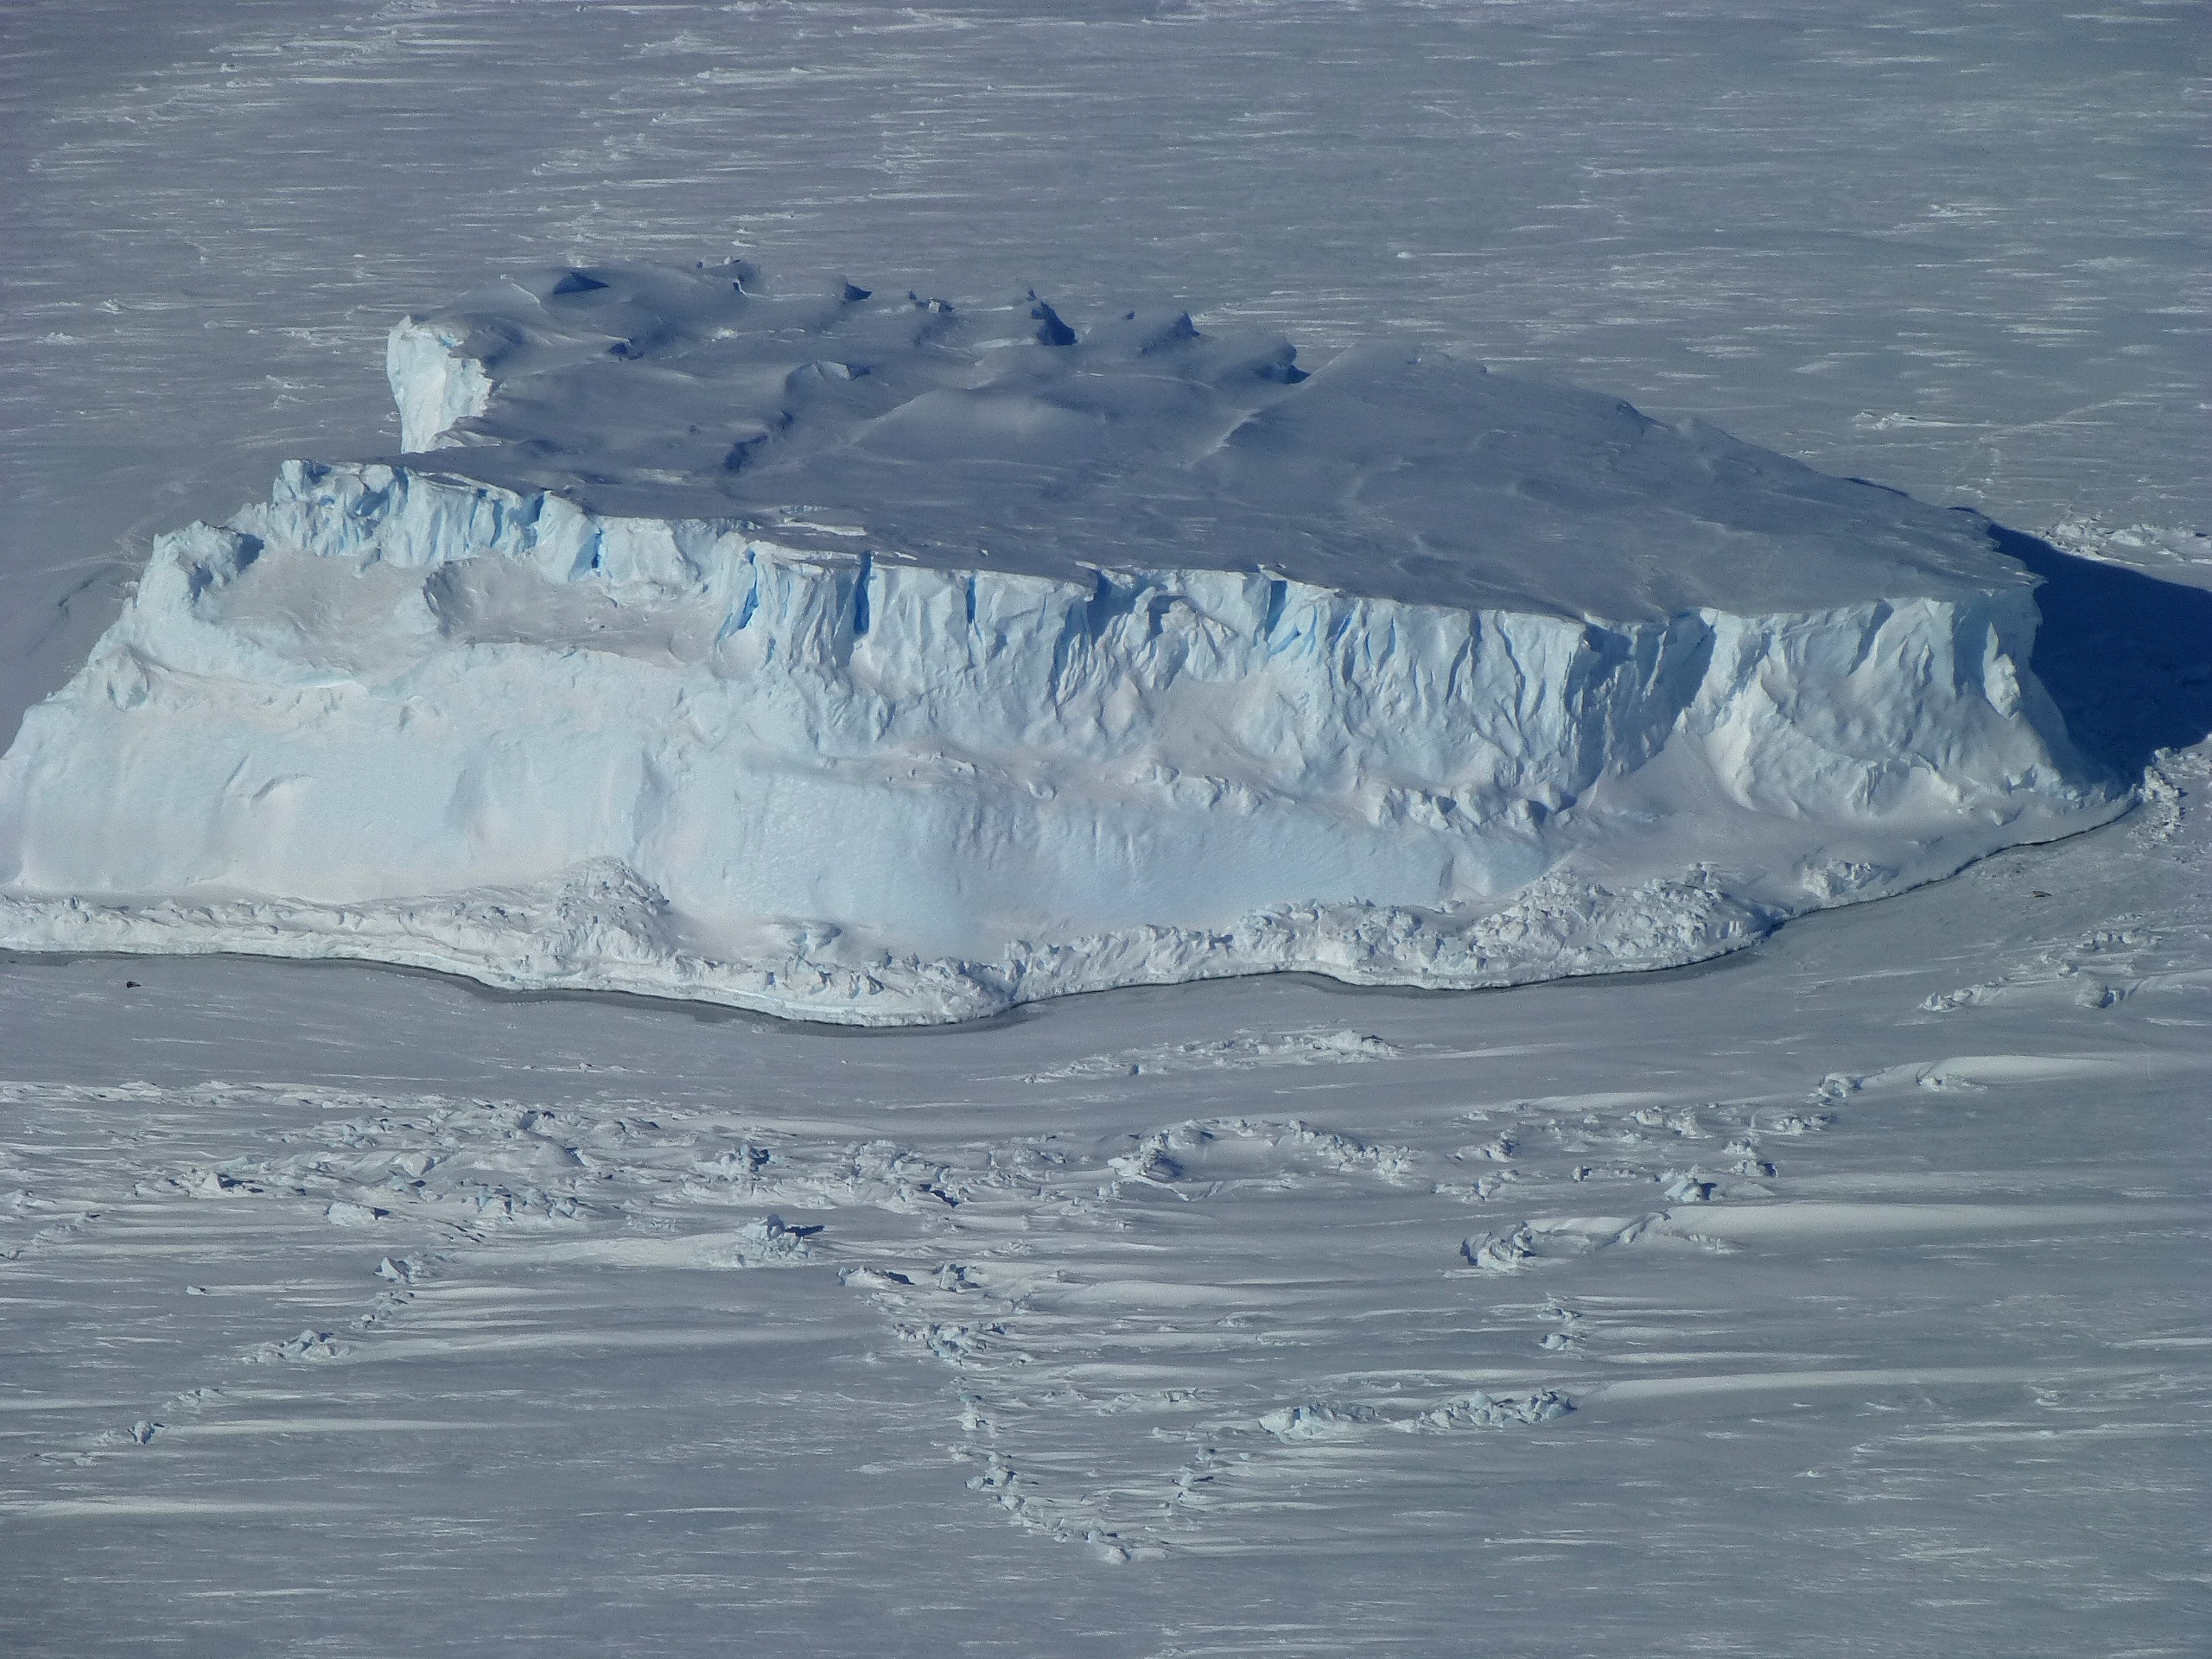

Iceberg trapped in sea ice

An iceberg trapped in sea ice in the Amundsen Sea, seen from the IceBridge DC-8 during the Getz 07 mission on Oct. 27. NASA's Operation IceBridge is an airborne science mission to study Earth's polar ice.

Credit: NASA / Maria-Jose Vinas